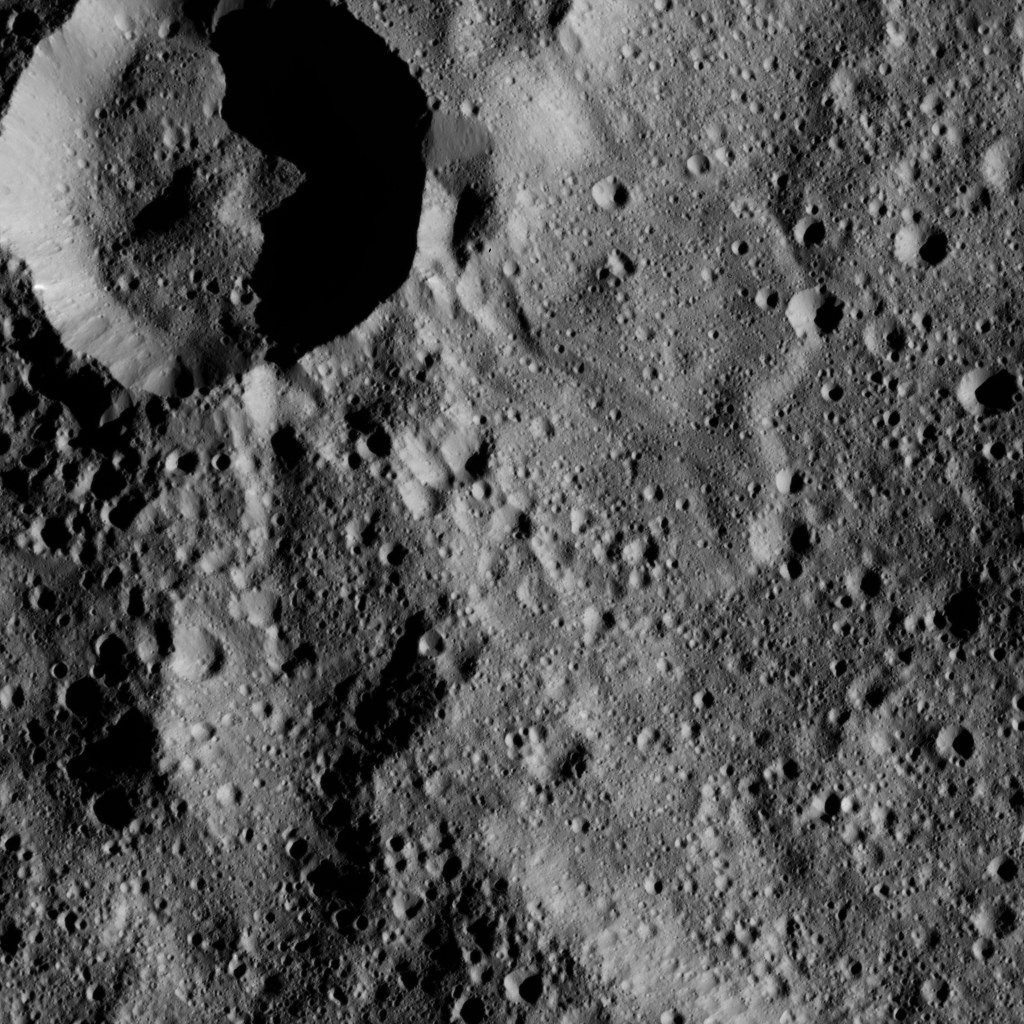

Dawn LAMO Image 136

This view from NASA’s Dawn spacecraft shows terrain in the southern hemisphere of Ceres. Most of the image is the impact crater named Annona (37 miles, 60 kilometers across); the smaller, prominent crater at upper left is unnamed.

Dawn took this image on June 7, 2016, from its low-altitude mapping orbit, at a distance of about 240 miles (385 kilometers) above the surface. The image resolution is 120 feet (35 meters) per pixel.

Dawn’s mission is managed by JPL for NASA’s Science Mission Directorate in Washington. Dawn is a project of the directorate’s Discovery Program, managed by NASA’s Marshall Space Flight Center in Huntsville, Alabama. UCLA is responsible for overall Dawn mission science. Orbital ATK, Inc., in Dulles, Virginia, designed and built the spacecraft. The German Aerospace Center, the Max Planck Institute for Solar System Research, the Italian Space Agency and the Italian National Astrophysical Institute are international partners on the mission team.

Credit: NASA/JPL-Caltech/UCLA/MPS/DLR/IDA